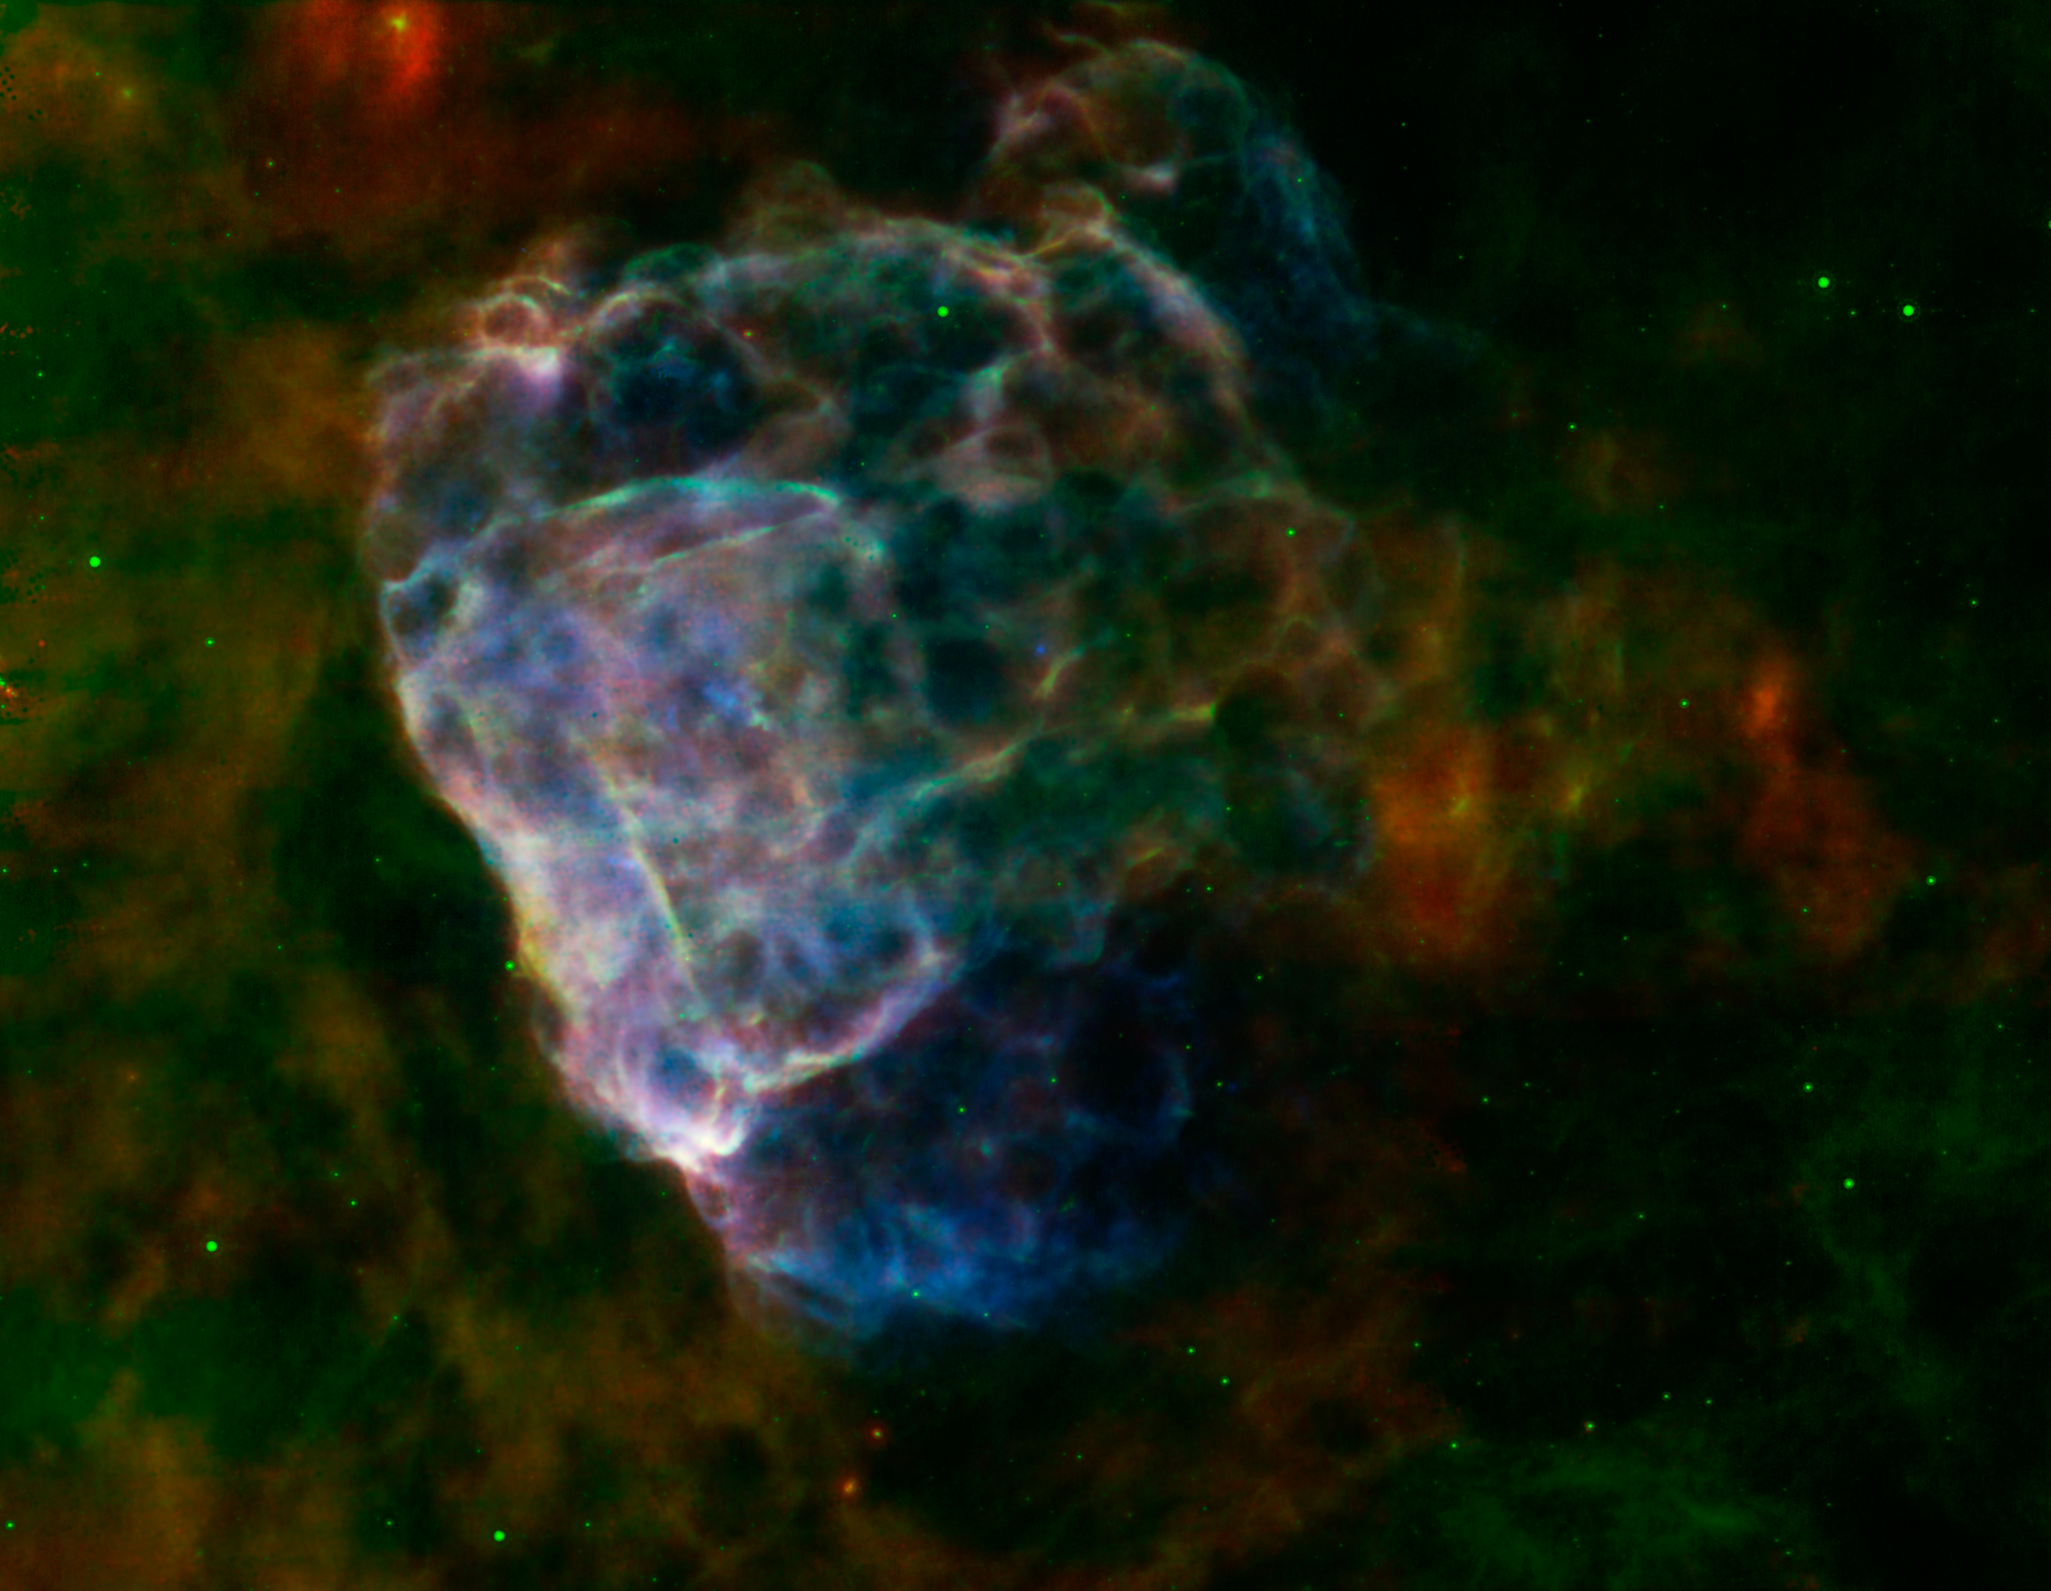

Supernova Seen In Two Lights

The destructive results of a mighty supernova explosion reveal themselves in a delicate blend of infrared and X-ray light, as seen in this image from NASAs Spitzer Space Telescope and Chandra X-Ray Observatory, and the European Space Agency's XMM-Newton.

The bubbly cloud is an irregular shock wave, generated by a supernova that would have been witnessed on Earth 3,700 years ago. The remnant itself, called Puppis A, is around 7,000 light-years away, and the shock wave is about 10 light-years across.

The pastel hues in this image reveal that the infrared and X-ray structures trace each other closely. Warm dust particles are responsible for most of the infrared light wavelengths, assigned red and green colors in this view. Material heated by the supernovas shock wave emits X-rays, which are colored blue. Regions where the infrared and X-ray emissions blend together take on brighter, more pastel tones.

The shock wave appears to light up as it slams into surrounding clouds of dust and gas that fill the interstellar space in this region.

From the infrared glow, astronomers have found a total quantity of dust in the region equal to about a quarter of the mass of our sun. Data collected from Spitzers infrared spectrograph reveal how the shock wave is breaking apart the fragile dust grains that fill the surrounding space.

Supernova explosions forge the heavy elements that can provide the raw material from which future generations of stars and planets will form. Studying how supernova remnants expand into the galaxy and interact with other material provides critical clues into our own origins.

Infrared data from Spitzers multiband imaging photometer (MIPS) at wavelengths of 24 and 70 microns are rendered in green and red. X-ray data from XMM-Newton spanning an energy range of 0.3 to 8 keV (kiloelectron volts) are shown in blue.

Credit: NASA/ESA/JPL-Caltech/GSFC/IAFE